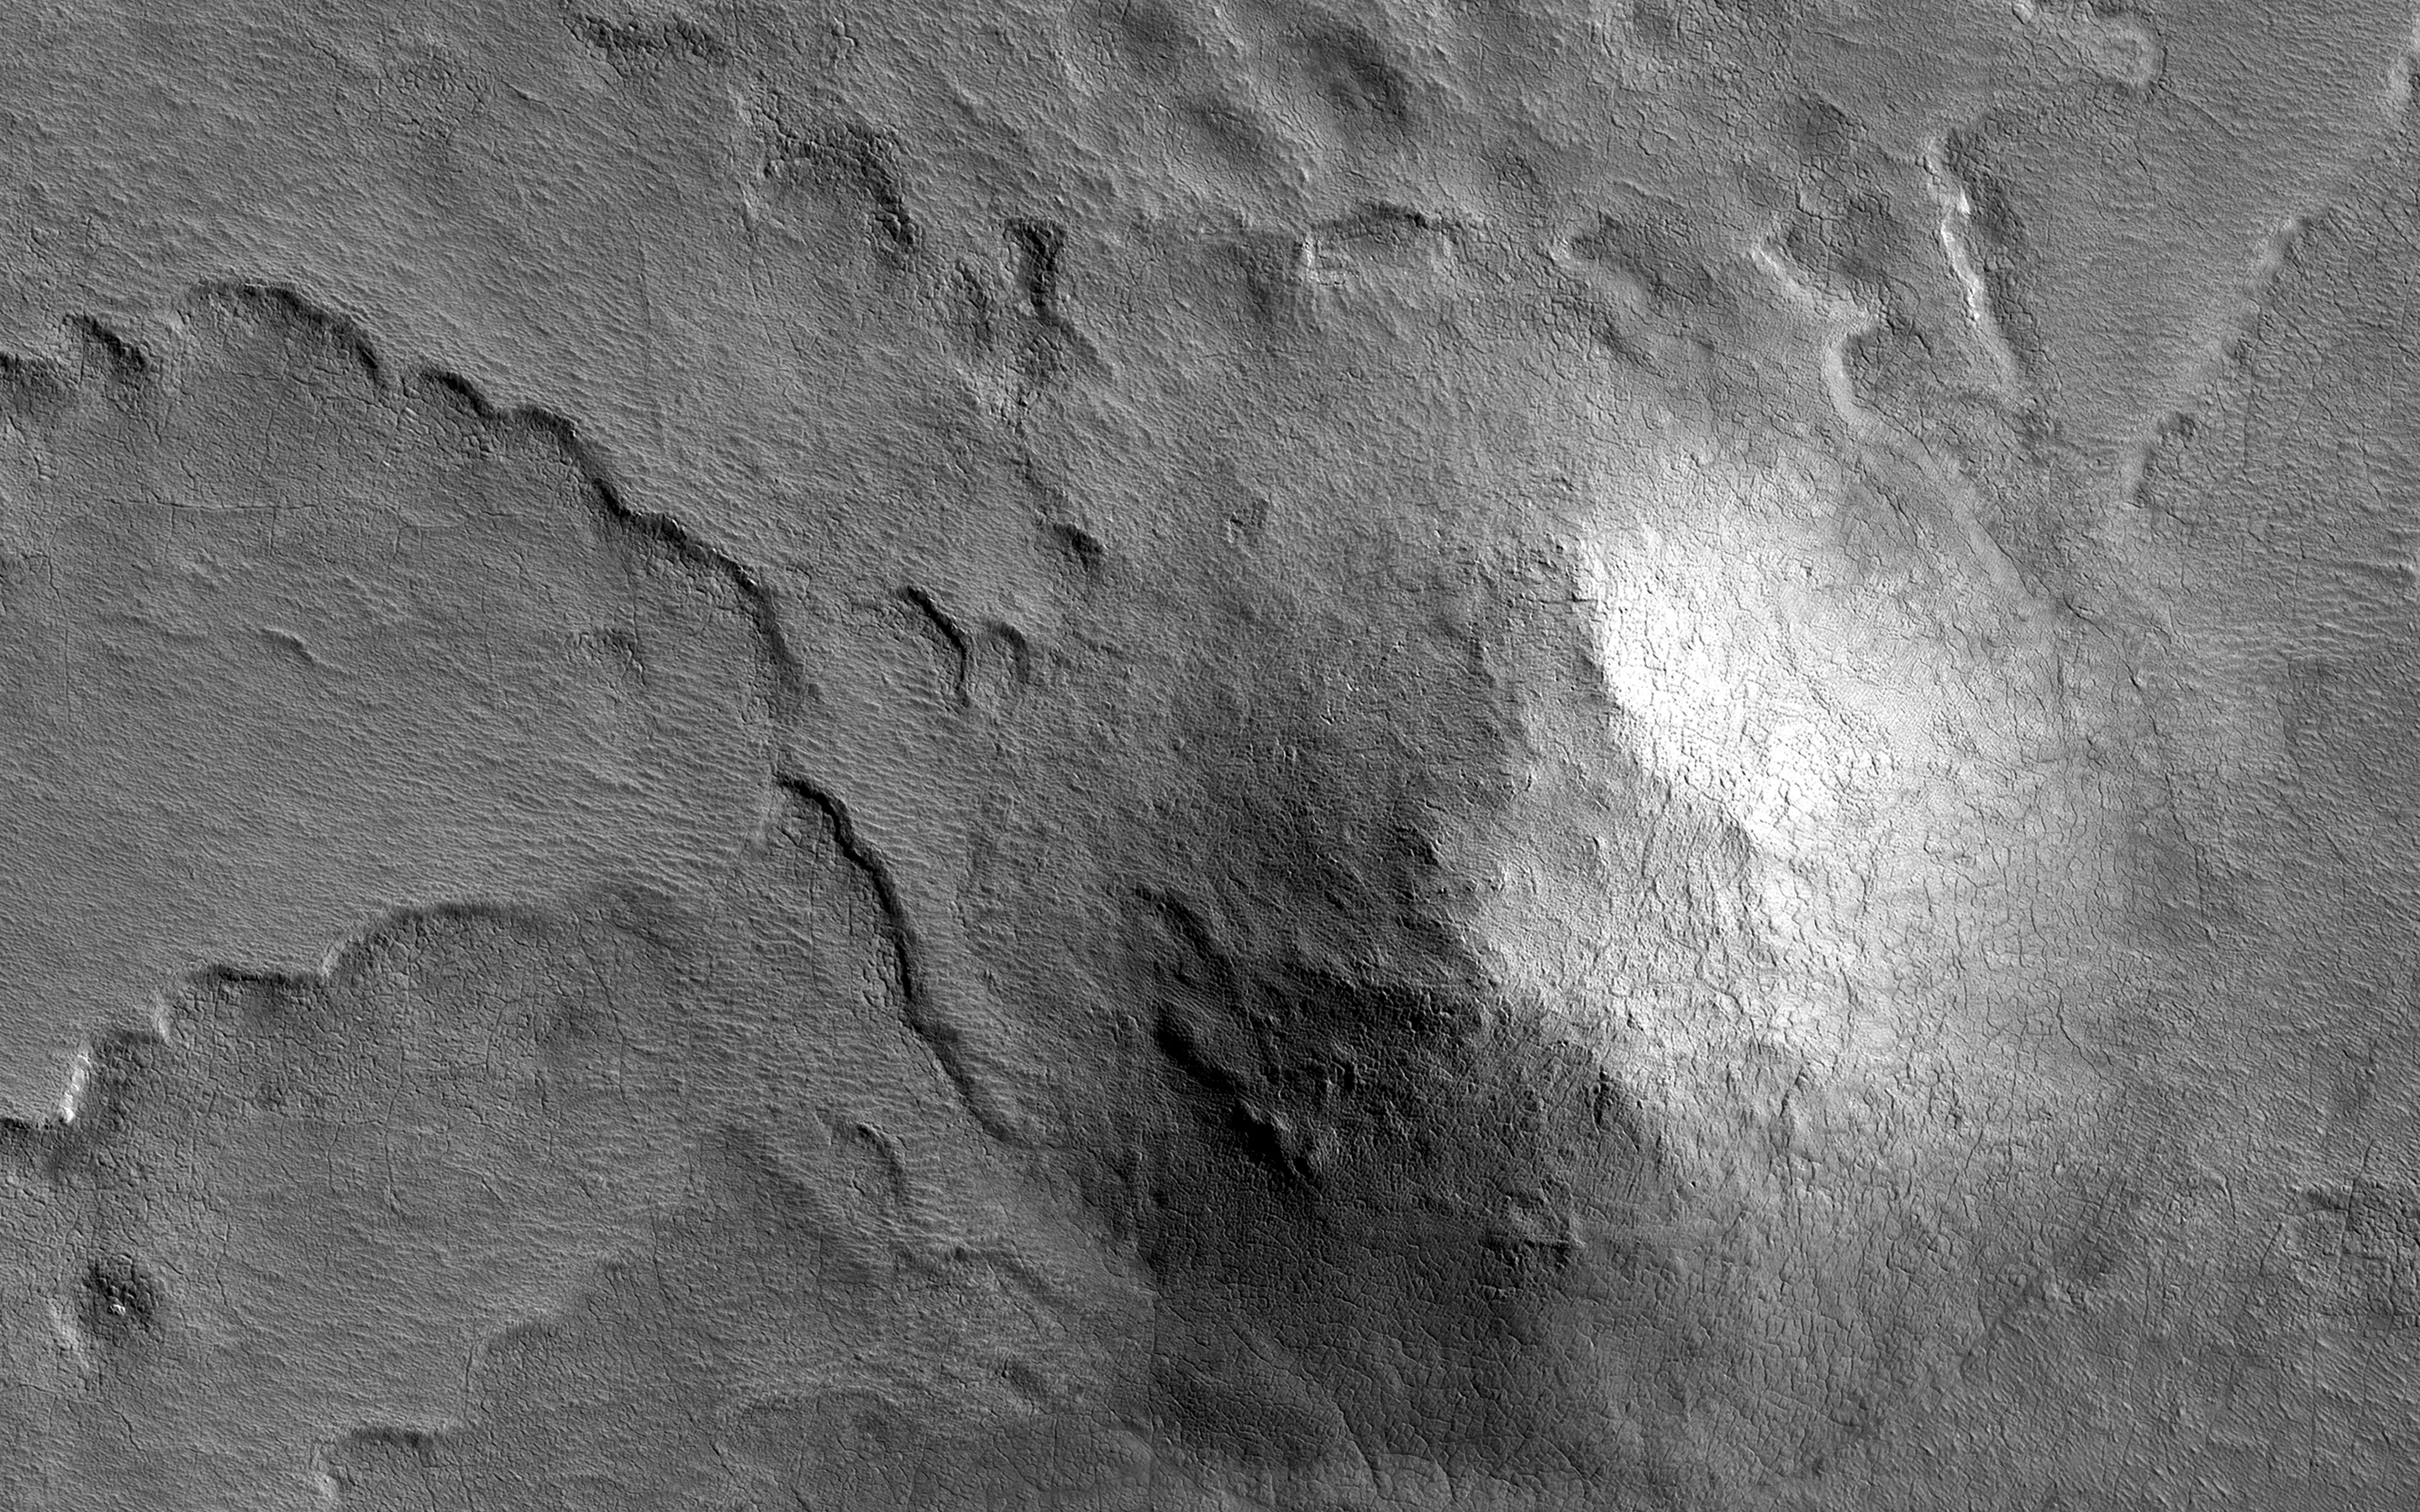

South Polar Spiral

This hill in the South Polar layered deposits has influenced the erosion of the icy layers as seen by NASA’s Mars Reconnaissance Orbiter. The hill protects the layers from erosion, so the pattern of erosion to the sides of the hill forms a beautiful spiral pattern.

The map is projected here at a scale of 50 centimeters (19.7 inches) per pixel. [The original image scale is 49.7 centimeters (19.6 inches) per pixel (with 2 x 2 binning); objects on the order of 149 centimeters (58.6 inches) across are resolved.] North is up.

The University of Arizona, Tucson, operates HiRISE, which was built by Ball Aerospace & Technologies Corp., Boulder, Colo. NASA’s Jet Propulsion Laboratory, a division of Caltech in Pasadena, California, manages the Mars Reconnaissance Orbiter Project for NASA’s Science Mission Directorate, Washington.

Credit: NASA/JPL-Caltech/Univ. of Arizona